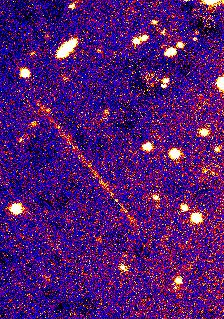

Deep Impact on Its Way

This Jan. 13 photograph was taken by Mt Palomar’s 200-inch telescope as the Deep Impact spacecraft was at a distance of about 260,000 kilometers (163,000 miles) from Earth and moving at a speed of about 16,000 kilometers per hour (10,000 miles per hour). The high speed of the spacecraft causes it to appear as a long streak across the sky in the constellation Virgo during the 10-minute exposure time of the image.

The spacecraft will travel to comet Tempel 1 and release an impactor, creating a crater on the surface of the comet. Scientists believe the exposed materials may give clues to the formation of our solar system.

Credit: NASA/JPL/CalTech